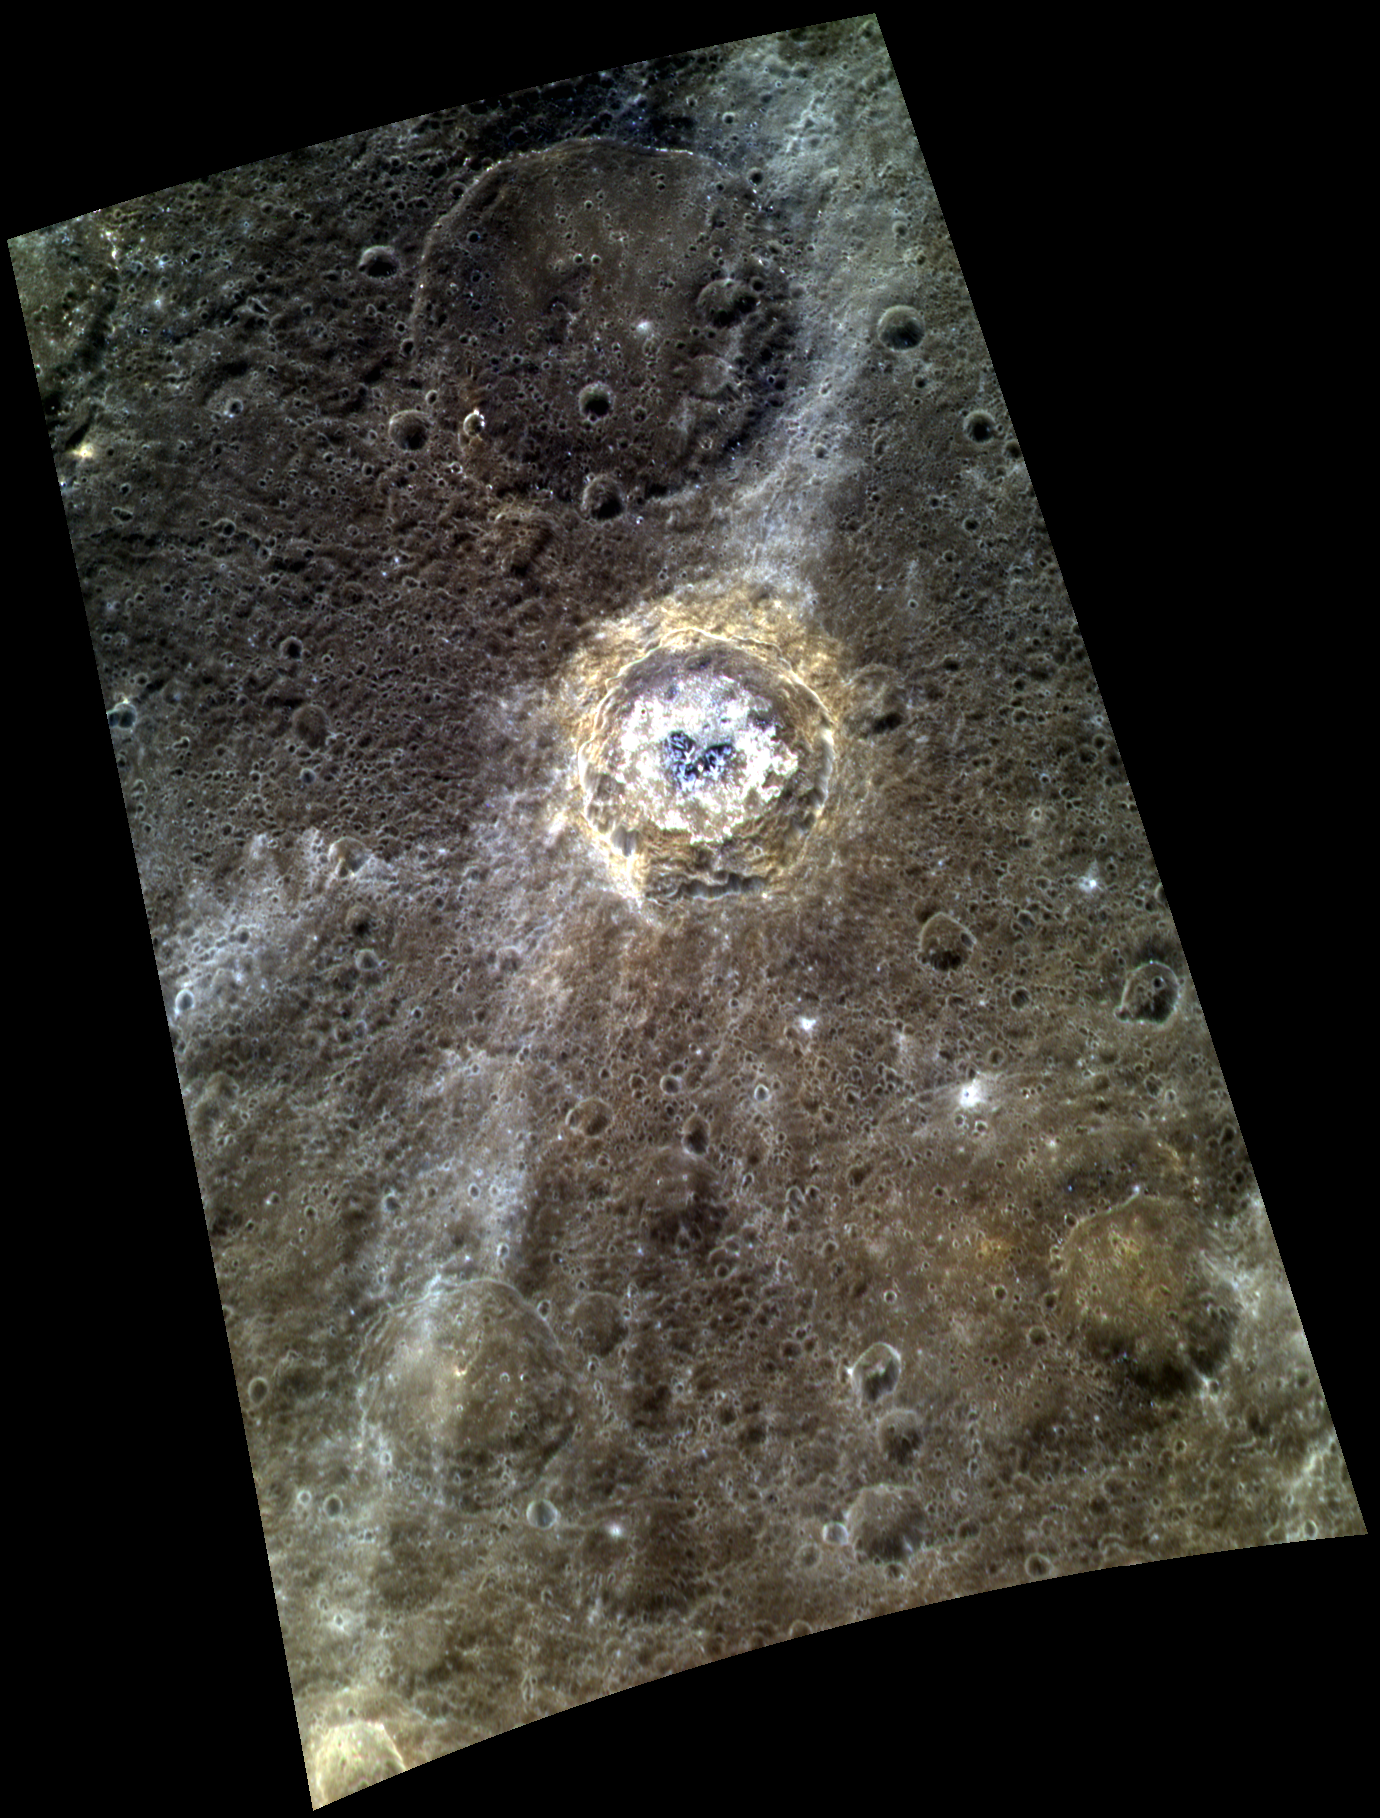

New Higher Resolution Color of de Graft

This color image features de Graft and provides a new higher resolution view of the color variations associated with this intriguing crater. The floor of de Graft is covered with bright hollows, which can be seen in detail in this previously released NAC mosaic. The central peaks of de Graft appear blue in this view, similar to the crater Bartok, likely due to material brought up to the surface from depth during the impact event. Around the rim of de Graft, material that appears brighter orange in this image can be identified, which may be yet another different type of rock that exists below the surface and was excavated during the impact, as seen surrounding Kuiper.

This image was acquired as a high-resolution targeted color observation. Targeted color observations are images of a small area on Mercury’s surface at resolutions higher than the 1-kilometer/pixel 8-color base map. During MESSENGER’s one-year primary mission, hundreds of targeted color observations were obtained. During MESSENGER’s extended mission, high-resolution targeted color observations are more rare, as the 3-color base map covered Mercury’s northern hemisphere with the highest-resolution color images that are possible.

Date acquired: July 29, 2013
Image Mission Elapsed Time (MET): 17384119, 17384139, 17384123
Image ID: 4529737, 4529742, 4529738
Instrument: Wide Angle Camera (WAC) of the Mercury Dual Imaging System (MDIS)
WAC filters: 9, 7, 6 (996, 748, 433 nanometers) in red, green, and blue
Center Latitude: 21.61°
Center Longitude: 1.48° E
Resolution: 251 meters/pixel
Scale: de Graft has a diameter of 68 kilometers (42 miles)
Incidence Angle: 22.1°
Emission Angle: 55.8°
Phase Angle: 78.0°

The MESSENGER spacecraft is the first ever to orbit the planet Mercury, and the spacecraft’s seven scientific instruments and radio science investigation are unraveling the history and evolution of the Solar System’s innermost planet. MESSENGER acquired over 150,000 images and extensive other data sets. MESSENGER is capable of continuing orbital operations until early 2015.

For information regarding the use of images, see the MESSENGER image use policy.

Credit: NASA/Johns Hopkins University Applied Physics Laboratory/Carnegie Institution of Washington